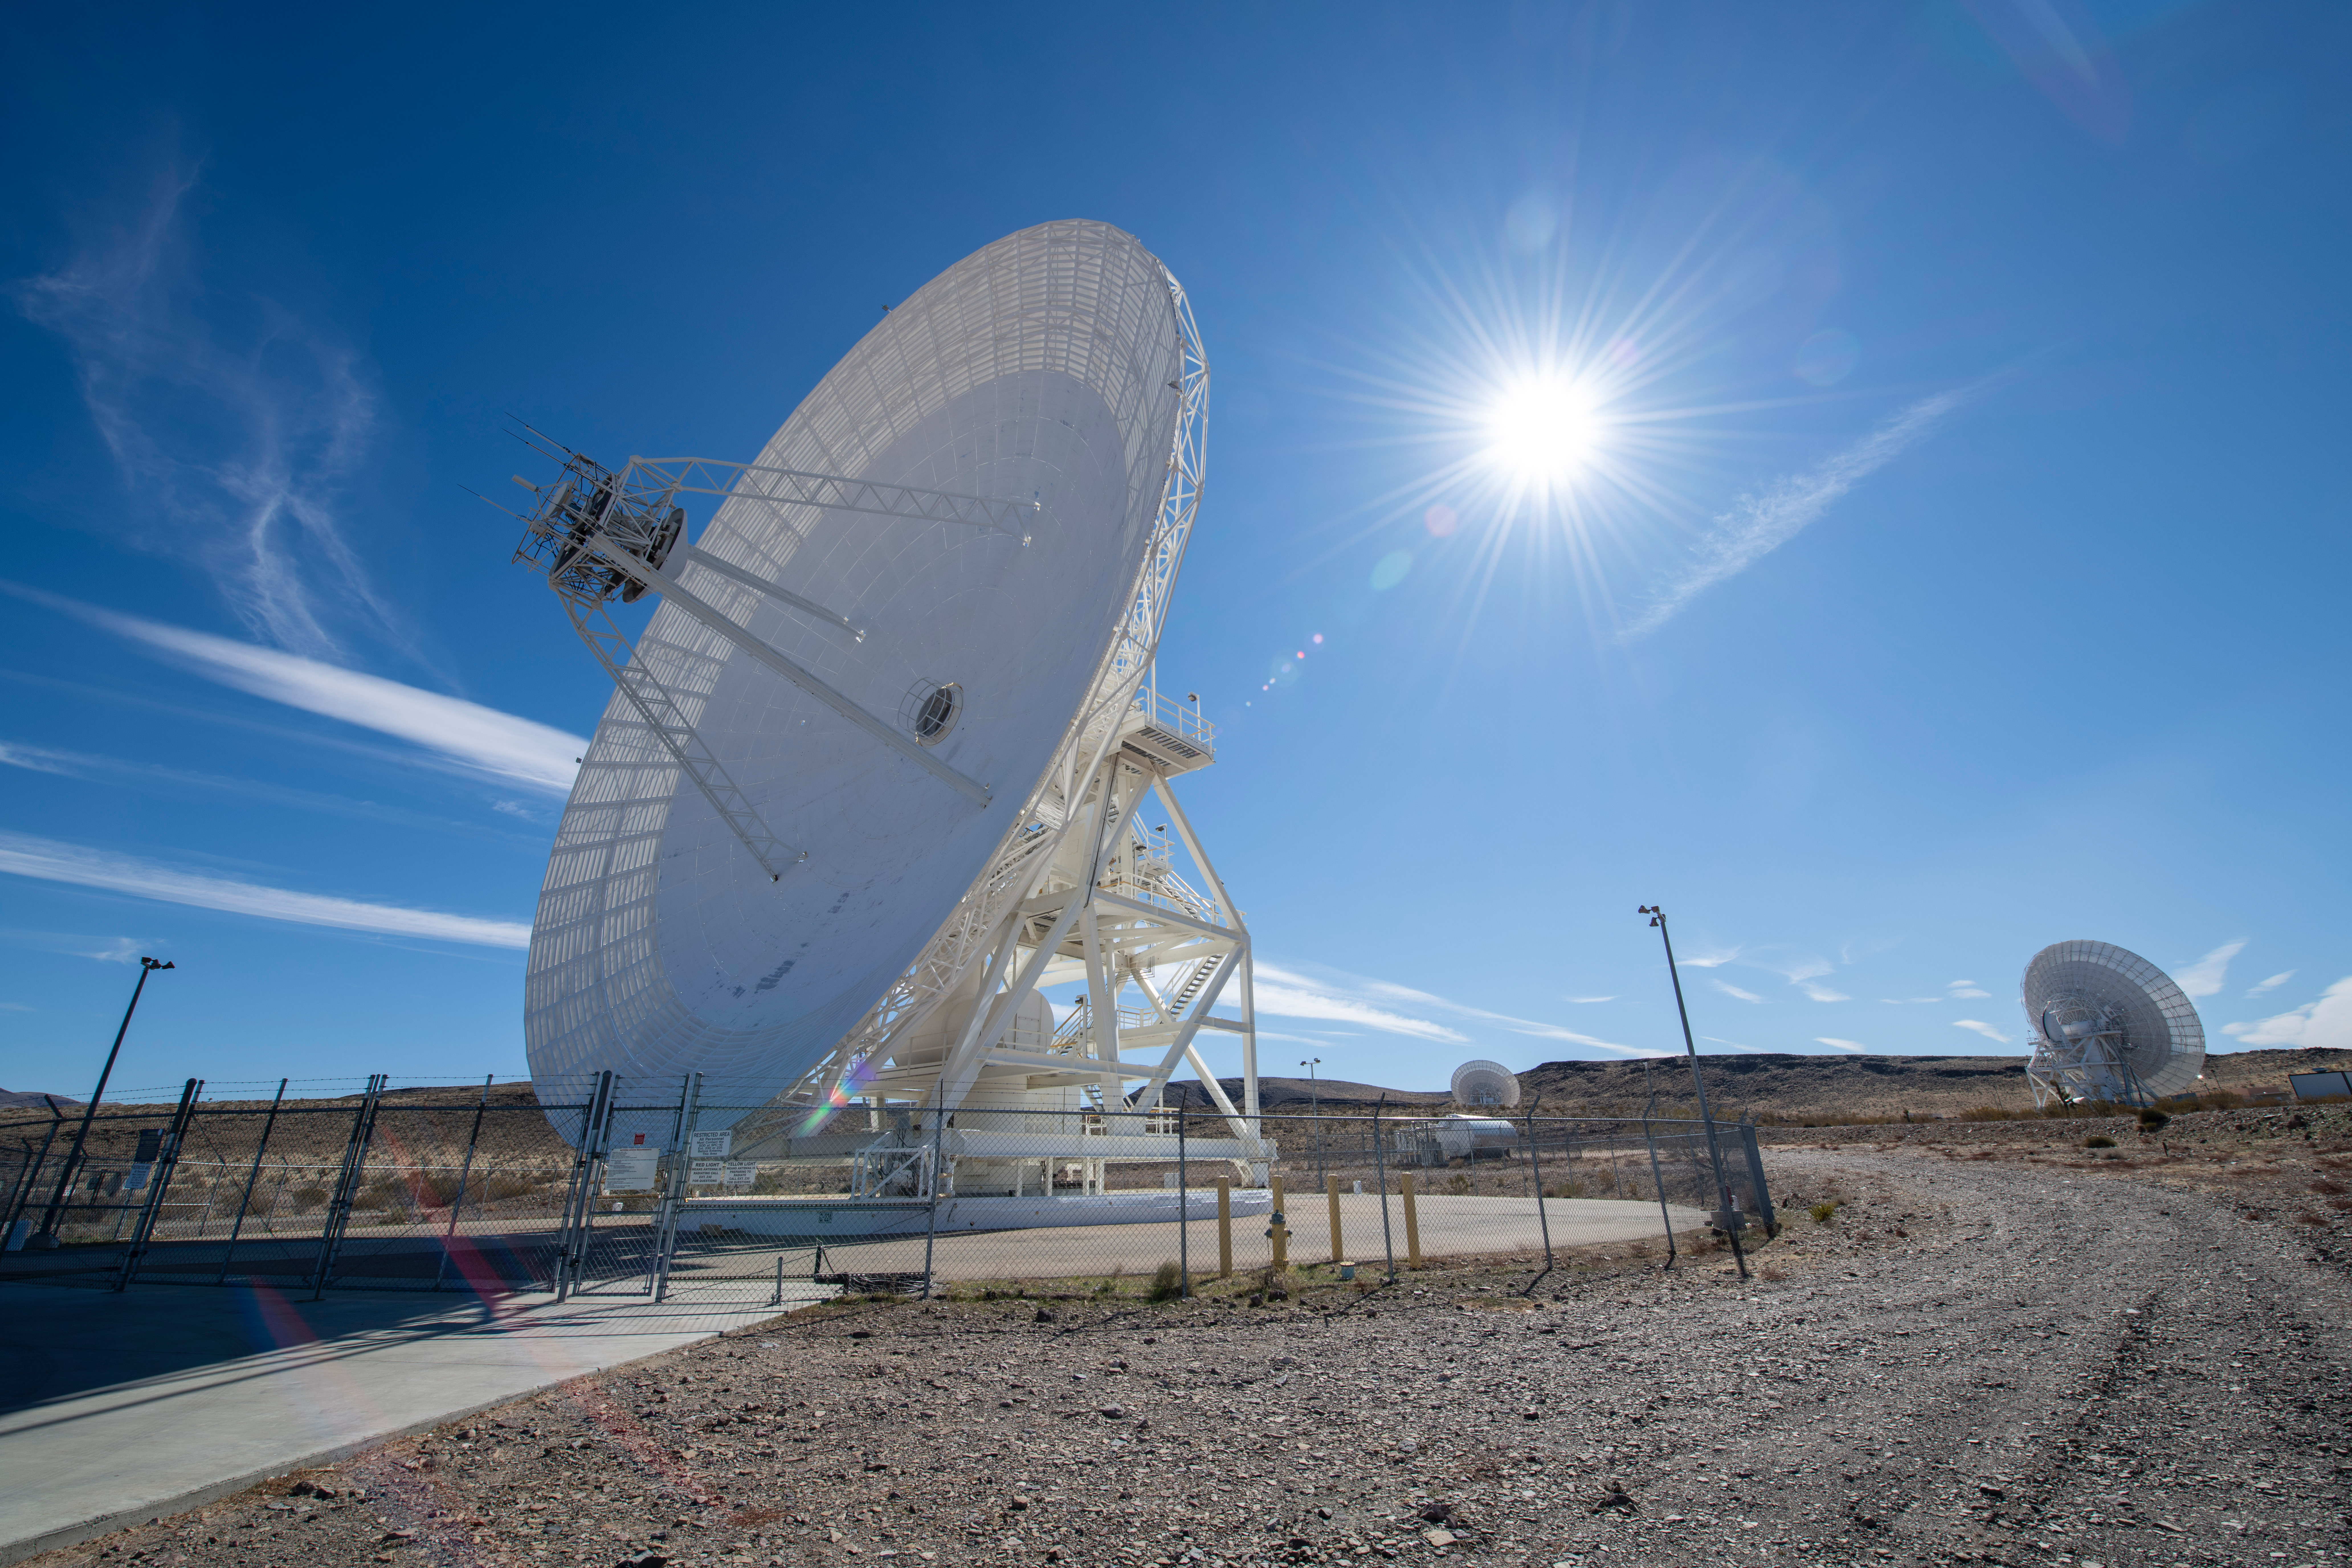

NASA’s Deep Space Network Goldstone Complex

Antenna dishes at NASA’s Deep Space Network complex in Goldstone, California, photographed on Feb. 11, 2020.

Credit: NASA/JPL-Caltech